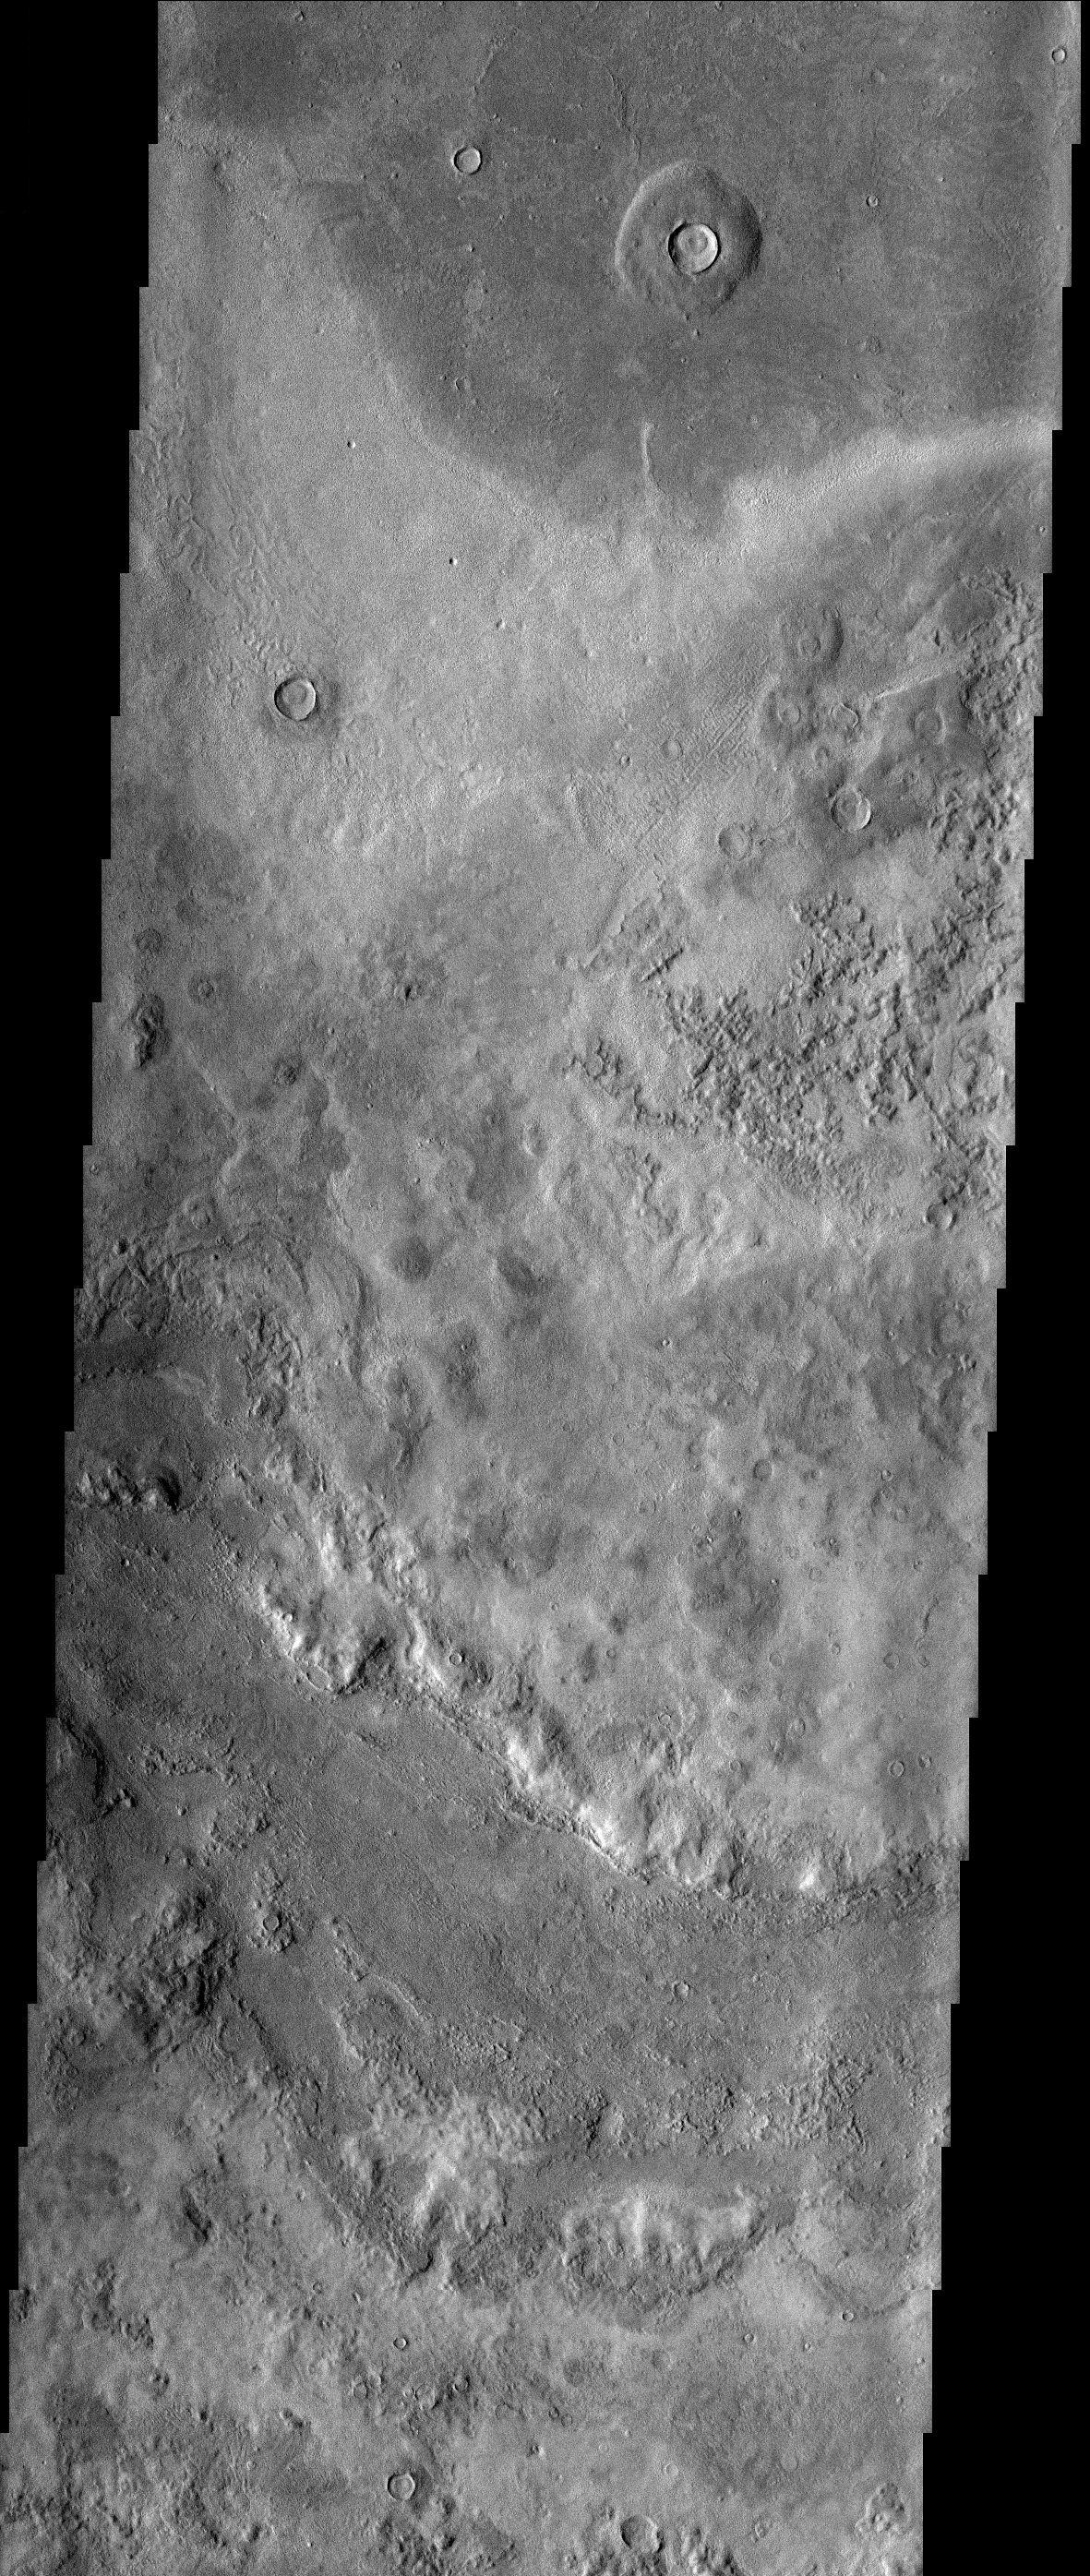

Textures in Utopia Planitia

Bizarre textures cover the surface of eastern Utopia Planitia where there is a high probability that ground ice has played a role in the formation of this unusual landscape.

Note: this THEMIS visual image has not been radiometrically nor geometrically calibrated for this preliminary release. An empirical correction has been performed to remove instrumental effects. A linear shift has been applied in the cross-track and down-track direction to approximate spacecraft and planetary motion. Fully calibrated and geometrically projected images will be released through the Planetary Data System in accordance with Project policies at a later time.

NASA’s Jet Propulsion Laboratory manages the 2001 Mars Odyssey mission for NASA’s Office of Space Science, Washington, D.C. The Thermal Emission Imaging System (THEMIS) was developed by Arizona State University, Tempe, in collaboration with Raytheon Santa Barbara Remote Sensing. The THEMIS investigation is led by Dr. Philip Christensen at Arizona State University. Lockheed Martin Astronautics, Denver, is the prime contractor for the Odyssey project, and developed and built the orbiter. Mission operations are conducted jointly from Lockheed Martin and from JPL, a division of the California Institute of Technology in Pasadena.

Credit: NASA/JPL/Arizona State University